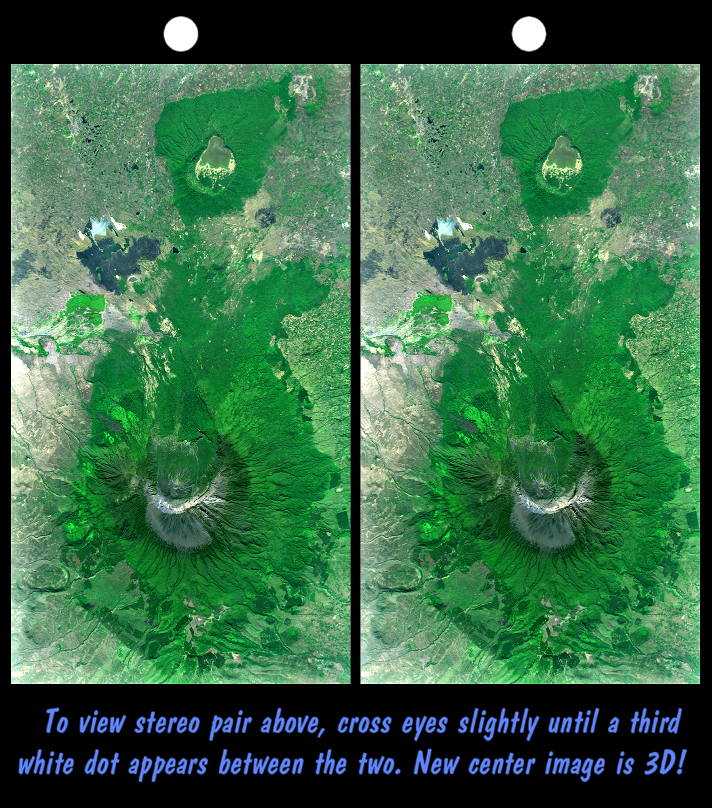

Stereo Pair with Landsat Overlay, Mount Meru, Tanzania

Mount Meru is an active volcano located just 70 kilometers (44 miles) west of Mount Kilimanjaro. It reaches 4,566 meters (14,978 feet) in height but has lost much of its bulk due to an eastward volcanic blast sometime in its distant past, perhaps similar to the eruption of Mount Saint Helens in Washington State in 1980. Mount Meru most recently had a minor eruption about a century ago. The several small cones and craters seen in the vicinity probably reflect numerous episodes of volcanic activity. Mount Meru is the topographic centerpiece of Arusha National Park, but Ngurdoto Crater to the east (image top) is also prominent. The fertile slopes of both volcanoes rise above the surrounding savanna and support a forest that hosts diverse wildlife, including nearly 400 species of birds, and also monkeys and leopards, while the floor of Ngurdoto Crater hosts herds of elephants and buffaloes.

This stereoscopic image was generated by draping a Landsat satellite image over a Shuttle Radar Topography Mission digital elevation model. Two differing perspectives were then calculated, one for each eye. They can be seen in 3-D by viewing the left image with the right eye and the right image with the left eye (cross-eyed viewing or by downloading and printing the image pair and viewing them with a stereoscope. When stereoscopically merged, the result is a vertically exaggerated view of Earth’s surface in its full three dimensions.

Landsat has been providing visible and infrared views of the Earth since 1972. SRTM elevation data matches the 30-meter (98-foot) resolution of most Landsat images and will substantially help in analyzing the large and growing Landsat image archive, managed by the U.S. Geological Survey (USGS).

Elevation data used in this image was acquired by the Shuttle Radar Topography Mission (SRTM) aboard the Space Shuttle Endeavour, launched on Feb. 11, 2000. SRTM used the same radar instrument that comprised the Spaceborne Imaging Radar-C/X-Band Synthetic Aperture Radar (SIR-C/X-SAR) that flew twice on the Space Shuttle Endeavour in 1994. SRTM was designed to collect 3-D measurements of the Earth’s surface. To collect the 3-D data, engineers added a 60-meter (approximately 200-foot) mast, installed additional C-band and X-band antennas, and improved tracking and navigation devices. The mission is a cooperative project between NASA, the National Imagery and Mapping Agency (NIMA) of the U.S. Department of Defense and the German and Italian space agencies. It is managed by NASA’s Jet Propulsion Laboratory, Pasadena, Calif., for NASA’s Earth Science Enterprise, Washington, D.C.

Size: 37.1 kilometers (23.0 miles) by 20.3 kilometers (12.6 miles)
Location: 3.2 degrees South latitude, 36.7 degrees East longitude
Orientation: East at top
Image Data: Landsat Bands 3, 2+4, 1 as red, green, blue, respectively.
Original Data Resolution: SRTM 1 arc-second (30 meters or 98 feet)
Date Acquired: February 2000 (SRTM), February 21, 2000 (Landsat 7)

Credit: NASA/JPL/NIMA